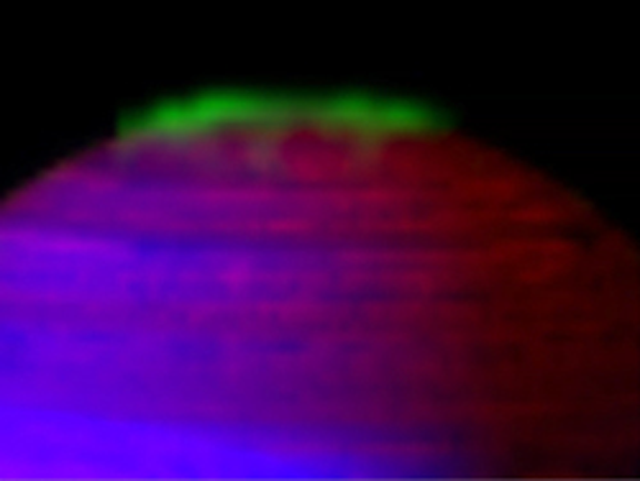

Dancing Southern Lights of Saturn

This movie, made from data obtained by NASA’s Cassini spacecraft, shows Saturn’s southern aurora shimmering over approximately 20 hours as the planet rotates. This video is among the first videos released from a study that extracts auroral emissions out of the entire catalogue of images taken by Cassini’s visual and infrared mapping spectrometer.

In this movie constructed from data collected in the near-infrared wavelengths of light, the auroral emission is shown in green. The data represents emissions from hydrogen ions in of light between 3 and 4 microns in wavelength. In general, scientists designated blue to indicate sunlight reflected at a wavelength of 2 microns, green to indicate sunlight reflected at 3 microns and red to indicate thermal emission at 5 microns. Saturn’s rings reflect sunlight at 2 microns, but not at 3 and 5 microns, so they appear deep blue. Saturn’s high altitude haze reflects sunlight at both 2 and 3 microns, but not at 5 microns, and so it appears green to blue-green. The heat emission from the interior of Saturn is only seen at 5 microns wavelength in the spectrometer data, and thus appears red. The dark spots and banded features in the image are clouds and small storms that outline the deeper weather systems and circulation patterns of the planet. They are illuminated from underneath by Saturn’s thermal emission, and thus appear in silhouette.

The movie covers just under two Saturnian days, from 2:15 p.m. UTC on Sept. 22, 2007 to 10:53 a.m. on Sept. 23, 2007. The spacecraft viewing angle stays the same, so that throughout the video. The aurora can clearly be seen to vary significantly over the period of the observation. On the noon and midnight sides (left and right, respectively), the aurora brightens significantly for extended periods of several hours, suggesting the brightening is connected with the direction of the sun. Other features appear to rotate with the underlying planet, suggesting that these are directly controlled by the direction of Saturn’s magnetic field.

Scientists processed the auroral emissions to the fullest extent allowed by the spectrometer data.

The Cassini-Huygens mission is a cooperative project of NASA, the European Space Agency and the Italian Space Agency. The Jet Propulsion Laboratory, a division of the California Institute of Technology in Pasadena, manages the mission for NASA’s Science Mission Directorate, Washington, D.C. The Cassini orbiter was designed, developed and assembled at JPL. The visual and infrared mapping spectrometer team is based at the University of Arizona, Tucson.

Credit: NASA/JPL/ASI/University of Arizona/University of Leicester